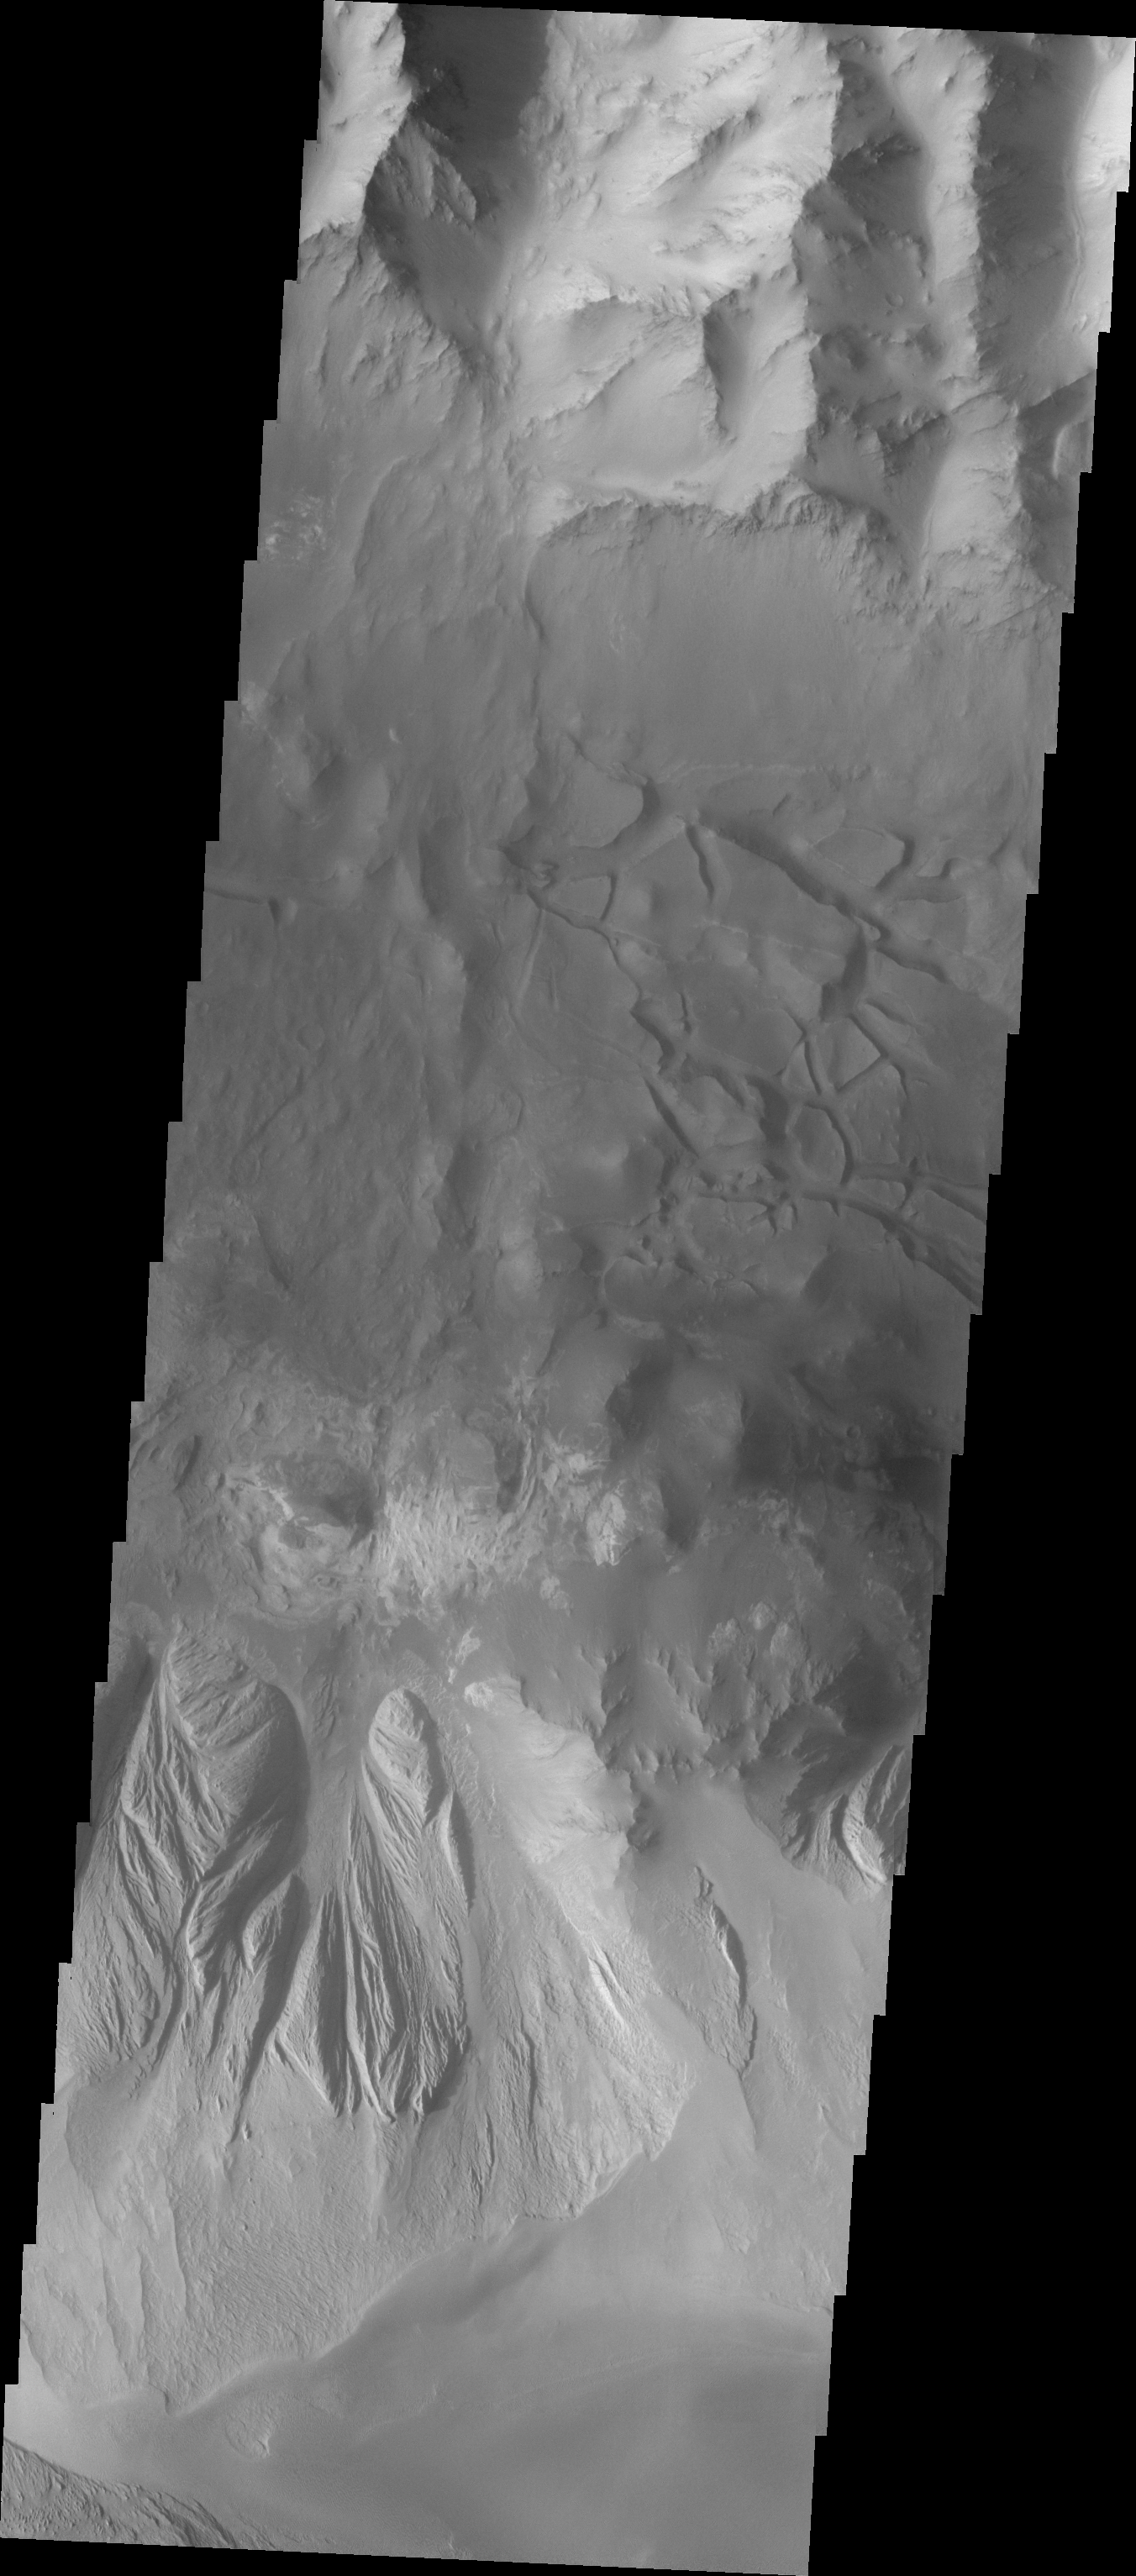

Investigating Mars: Candor Chasma

This image shows part of eastern Candor Chasma. At the top of the image is the steep cliff between the upper surface elevation and the depths of Candor Chasma. The bottom of the image is the cliff side of a large mesa. The two cliff faces have very different appearances. The cliff face between the top of the canyon and the bottom is likely layers of volcanic flows from the nearby Tharsis volcanoes. The mesa, however, is probably layers of sediments deposited in the canyon from wind, water and gravity driven erosion and deposition. These layered materials are much more easily eroded than the solid rock of the canyon sides.

Candor Chasma is one of the largest canyons that make up Valles Marineris. It is approximately 810 km long (503 miles) and has is divided into two regions – eastern and western Candor. Candor is located south of Ophir Chasma and north of Melas Chasma. The border with Melas Chasma contains many large landslide deposits. The floor of Candor Chasma includes a variety of landforms, including layered deposits, dunes, landslide deposits and steep sided cliffs and mesas. Many forms of erosion have shaped Chandor Chasma. There is evidence of wind and water erosion, as well as significant gravity driven mass wasting (landslides).

The Odyssey spacecraft has spent over 15 years in orbit around Mars, circling the planet more than 69000 times. It holds the record for longest working spacecraft at Mars. THEMIS, the IR/VIS camera system, has collected data for the entire mission and provides images covering all seasons and lighting conditions. Over the years many features of interest have received repeated imaging, building up a suite of images covering the entire feature. From the deepest chasma to the tallest volcano, individual dunes inside craters and dune fields that encircle the north pole, channels carved by water and lava, and a variety of other feature, THEMIS has imaged them all. For the next several months the image of the day will focus on the Tharsis volcanoes, the various chasmata of Valles Marineris, and the major dunes fields. We hope you enjoy these images!

Credit: NASA/JPL-Caltech/ASU